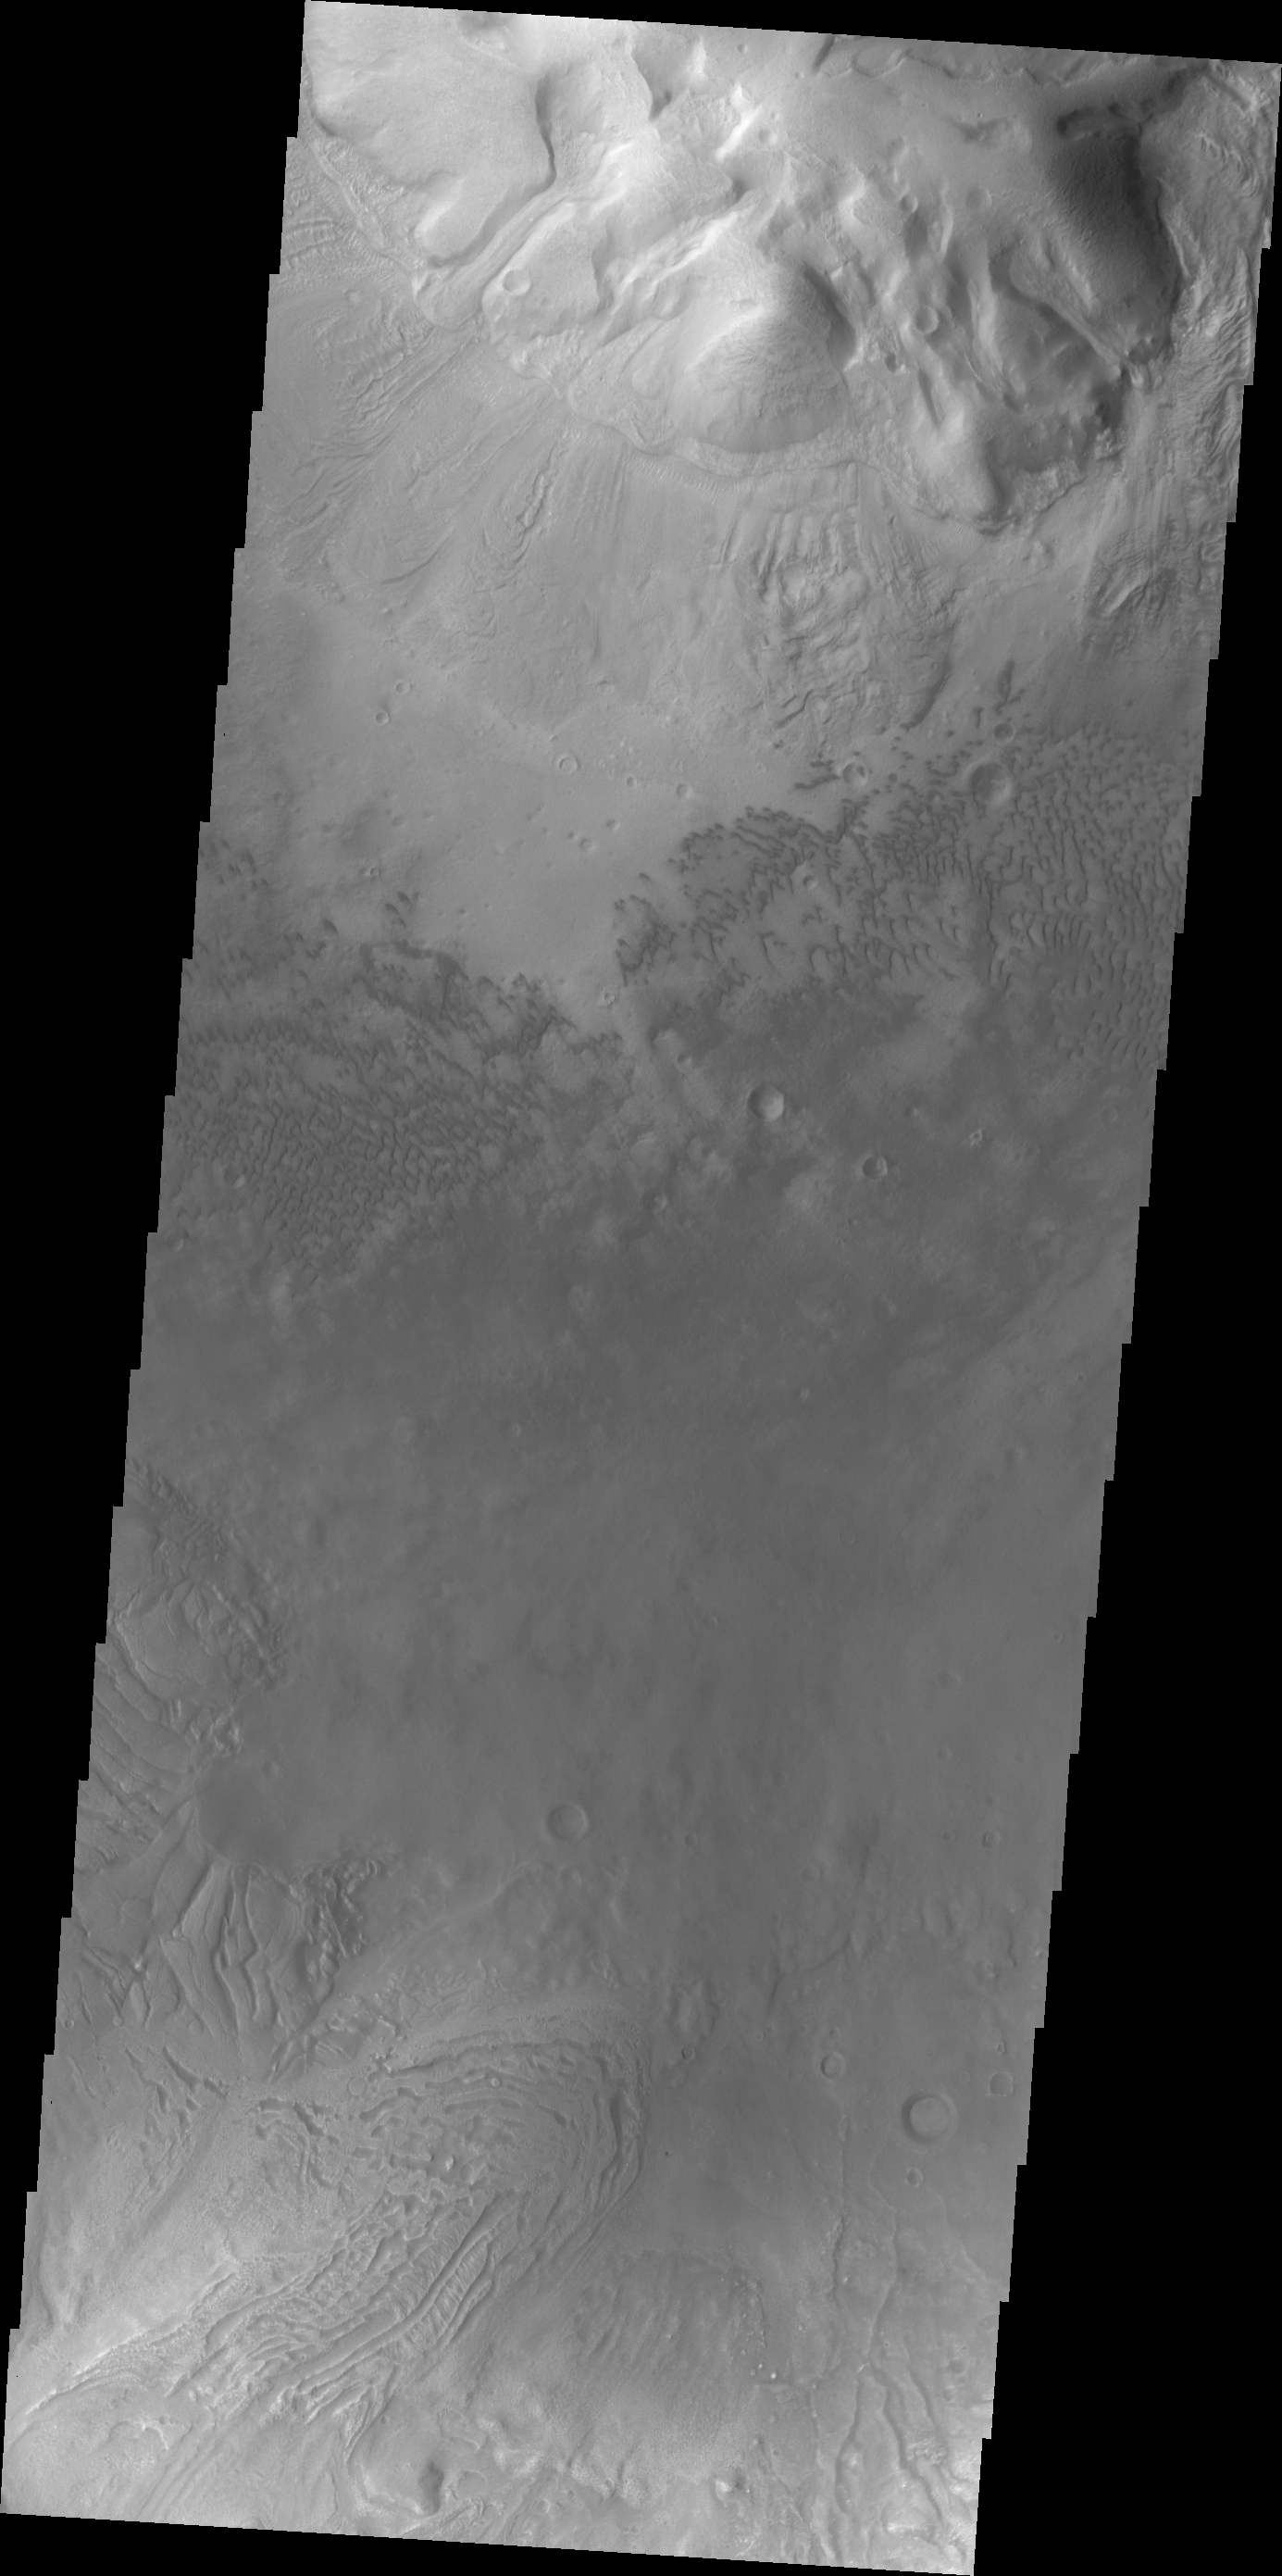

Investigating Mars: Moreux Crater

This image of Moreux Crater shows part of the central peak at the top of the frame, deposits of material from the crater rim at the bottom of the frame and sand dunes on the crater floor between the two. The part of the peak with a pitted surface texture has been interpreted to be created by glacial flows, as has the deposits seen near the crater rim with the linear and pitted surface morphology. Moreux Crater is located in northern Arabia Terra and has a diameter of 138 kilometers.

The Odyssey spacecraft has spent over 15 years in orbit around Mars, circling the planet more than 69000 times. It holds the record for longest working spacecraft at Mars. THEMIS, the IR/VIS camera system, has collected data for the entire mission and provides images covering all seasons and lighting conditions. Over the years many features of interest have received repeated imaging, building up a suite of images covering the entire feature. From the deepest chasma to the tallest volcano, individual dunes inside craters and dune fields that encircle the north pole, channels carved by water and lava, and a variety of other feature, THEMIS has imaged them all. For the next several months the image of the day will focus on the Tharsis volcanoes, the various chasmata of Valles Marineris, and the major dunes fields. We hope you enjoy these images!

Credit: NASA/JPL-Caltech/ASU